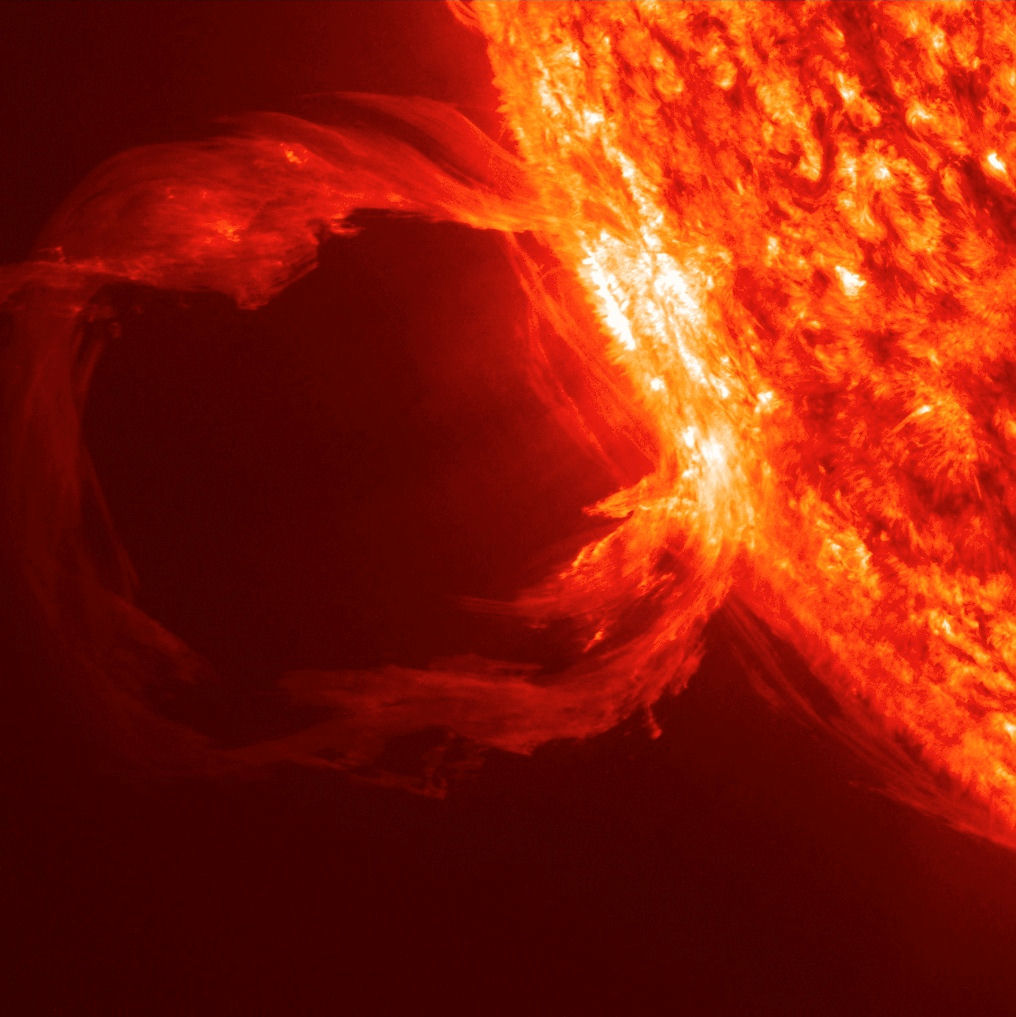

Erupting Prominence Observed by SDO on March 30, 2010

An erupting prominence observed by SDO on March 30, 2010.

Credit: NASA/GSFC/SDO